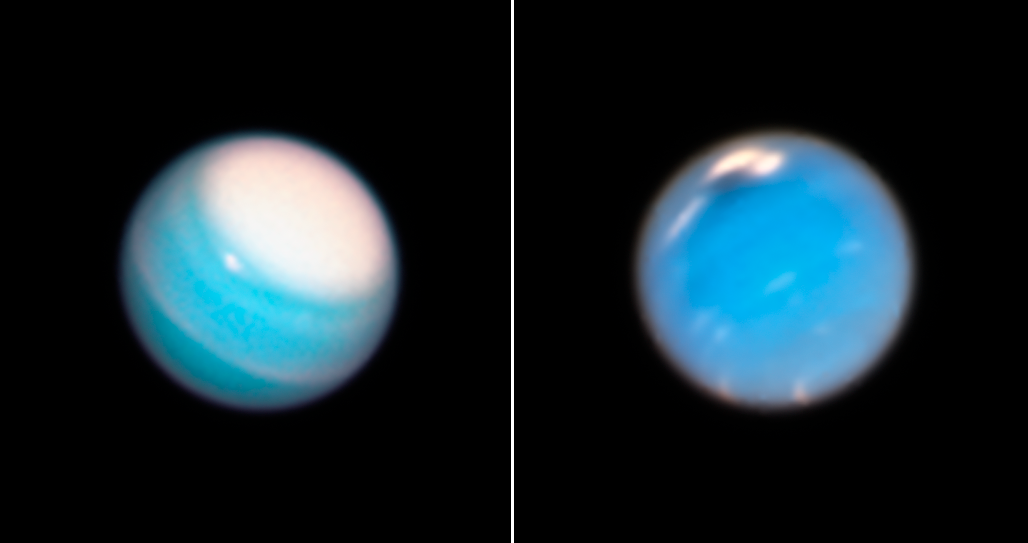

Uranus and Neptune

Hubble Reveals Dynamic Atmospheres of Uranus and Neptune

During its routine yearly monitoring of the weather on our solar system's outer planets, NASA's Hubble Space Telescope has uncovered a new mysterious dark storm on Neptune (right) and provided a fresh look at a long-lived storm circling around the north polar region on Uranus (left).

Like Earth, Uranus and Neptune have seasons, which likely drive some of the features in their atmospheres. But their seasons are much longer than on Earth, spanning decades rather than months.

The new Hubble view of Neptune shows the dark storm, seen at top center. Appearing during the planet's southern summer, the feature is the fourth and latest mysterious dark vortex captured by Hubble since 1993. Two other dark storms were discovered by the Voyager 2 spacecraft in 1989 as it flew by the remote planet. Since then, only Hubble has had the sensitivity in blue light to track these elusive features, which have appeared and faded quickly. A study led by University of California, Berkeley, undergraduate student Andrew Hsu estimated that the dark spots appear every four to six years at different latitudes and disappear after about two years.

Hubble uncovered the latest storm in September 2018 in Neptune's northern hemisphere. The feature is roughly 6,800 miles across.

To the right of the dark feature are bright white "companion clouds." Hubble has observed similar clouds accompanying previous vortices. The bright clouds form when the flow of ambient air is perturbed and diverted upward over the dark vortex, causing gases to freeze into methane ice crystals. These clouds are similar to clouds that appear as pancake-shaped features when air is pushed over mountains on Earth (though Neptune has no solid surface). The long, thin cloud to the left of the dark spot is a transient feature that is not part of the storm system.

It's unclear how these storms form. But like Jupiter's Great Red Spot, the dark vortices swirl in an anti-cyclonic direction and seem to dredge up material from deeper levels in the ice giant's atmosphere.

The Hubble observations show that as early as 2016, increased cloud activity in the region preceded the vortex's appearance. The images indicate that the vortices probably develop deeper in Neptune's atmosphere, becoming visible only when the top of the storm reaches higher altitudes.

The snapshot of Uranus, like the image of Neptune, reveals a dominant feature: a vast bright cloud cap across the north pole.

Scientists believe this feature is a result of Uranus' unique rotation. Unlike every other planet in the solar system, Uranus is tipped over almost onto its side. Because of this extreme tilt, during the planet's summer the Sun shines almost directly onto the north pole and never sets. Uranus is now approaching the middle of its summer season, and the polar-cap region is becoming more prominent. This polar hood may have formed by seasonal changes in atmospheric flow.

Near the edge of the cloud cap is a large, compact methane-ice cloud, which is sometimes bright enough to be photographed by amateur astronomers. A narrow cloud band encircles the planet north of the equator. It is a mystery how bands like these are confined to such narrow widths, because Uranus and Neptune have very broad westward-blowing wind jets.

Both planets are classified as ice giant planets. They have no solid surface but rather mantles of hydrogen and helium surrounding a water-rich interior, itself perhaps wrapped around a rocky core. Atmospheric methane absorbs red light but allows blue-green light to be scattered back into space, giving each planet a cyan hue.

The new Neptune and Uranus images are from the Outer Planet Atmospheres Legacy (OPAL) program, a long-term Hubble project, led by Amy Simon of NASA's Goddard Space Flight Center in Greenbelt, Maryland, that annually captures global maps of our solar system's outer planets when they are closest to Earth in their orbits. OPAL's key goals are to study long-term seasonal changes, as well as capture comparatively transitory events, such as the appearance of Neptune's dark spot. These dark storms may be so fleeting that in the past some of them may have appeared and faded during multi-year gaps in Hubble's observations of Neptune. The OPAL program ensures that astronomers won't miss another one.

These images are part of a scrapbook of Hubble snapshots of Neptune and Uranus that track the weather patterns over time on these distant, cold planets. Just as meteorologists cannot predict the weather on Earth by studying a few snapshots, astronomers cannot track atmospheric trends on solar system planets without regularly-repeated observations. Astronomers hope that Hubble's long-term monitoring of the outer planets will help them unravel the mysteries that still persist about these faraway worlds.

Analyzing the weather on these worlds also will help scientists better understand the diversity and similarities of the atmospheres of solar-system planets, including Earth.

Credit: NASA, ESA, Amy Simon (NASA-GSFC), Michael Wong (UC Berkeley), Andrew Hsu (UC Berkeley)